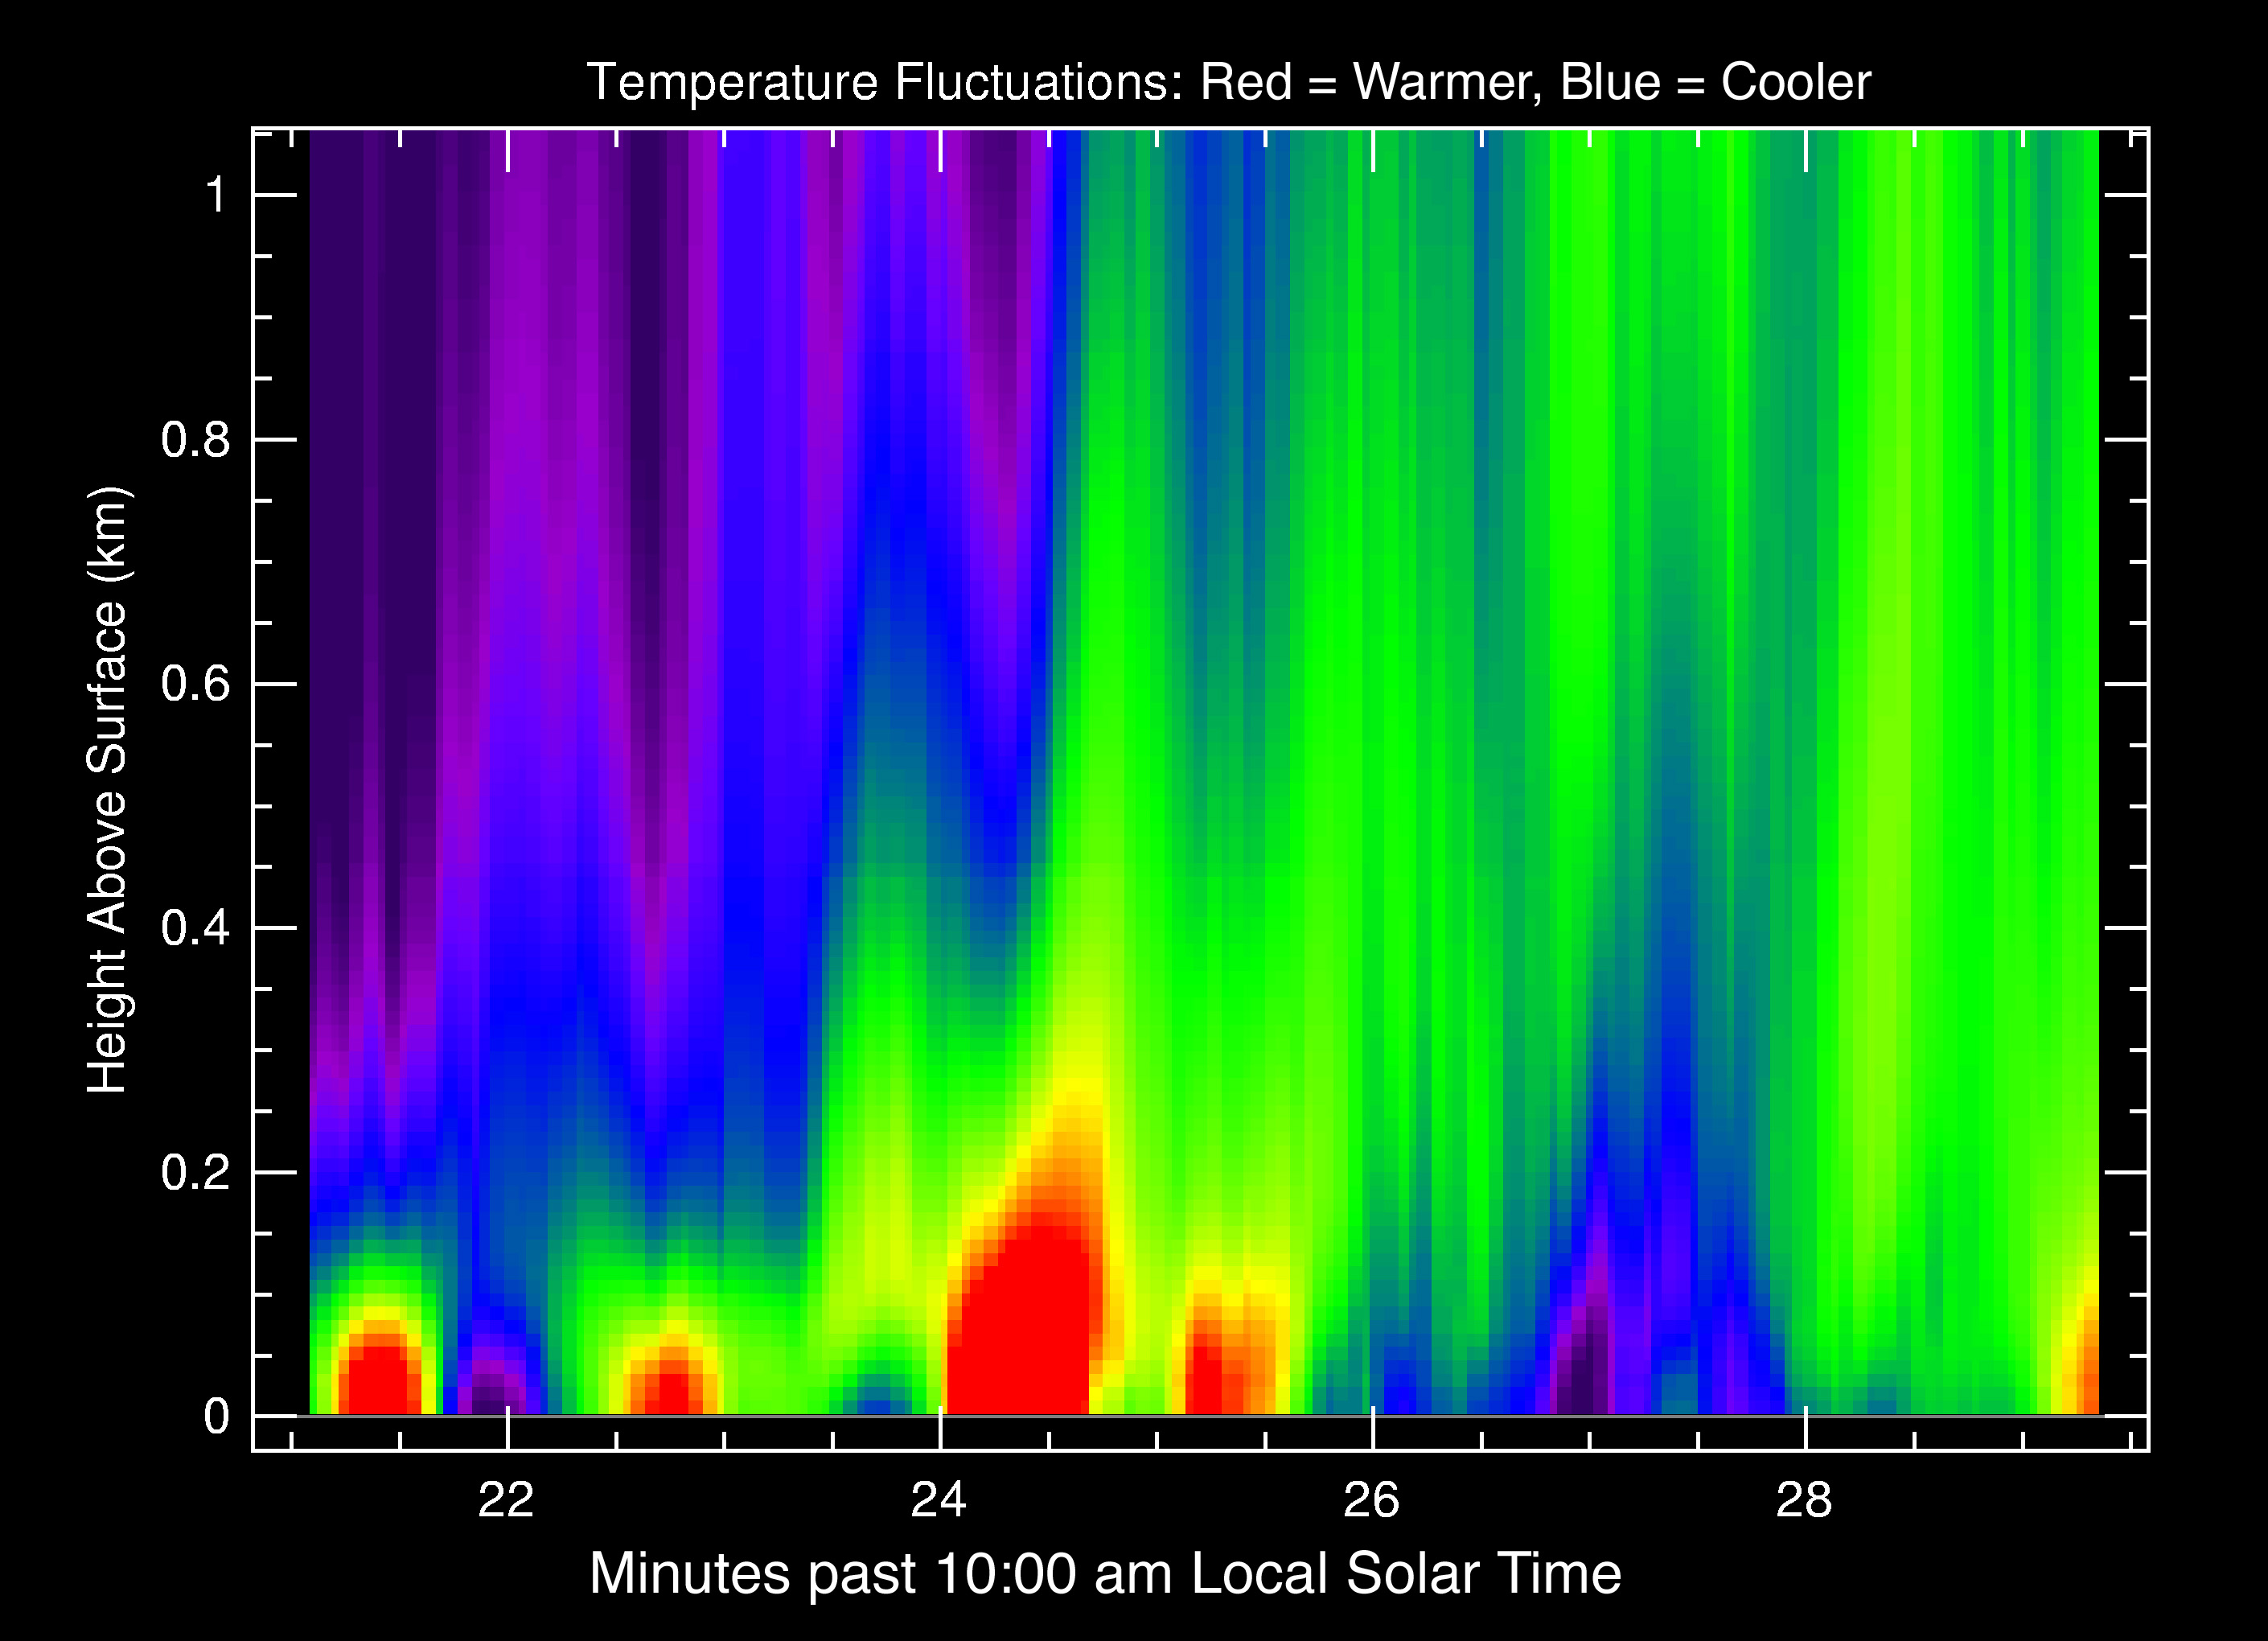

Martian Heat on the Rise

This graph shows that the atmospheric temperatures above the surface of Mars at Gusev Crater, Mars Exploration Rover Spirit’s landing site, fluctuate to a significant degree. The color red denotes warmer temperatures, while blue is cooler. The red and yellow waves of color represent thermals, or pockets of heat, which rise and fall across the surface. These data, acquired by the rover’s miniature thermal emission spectrometer, help scientists understand how the bottom layer of air closest to the surface behaves and interacts with global winds.

Credit: NASA/JPL/Cornell/ASU